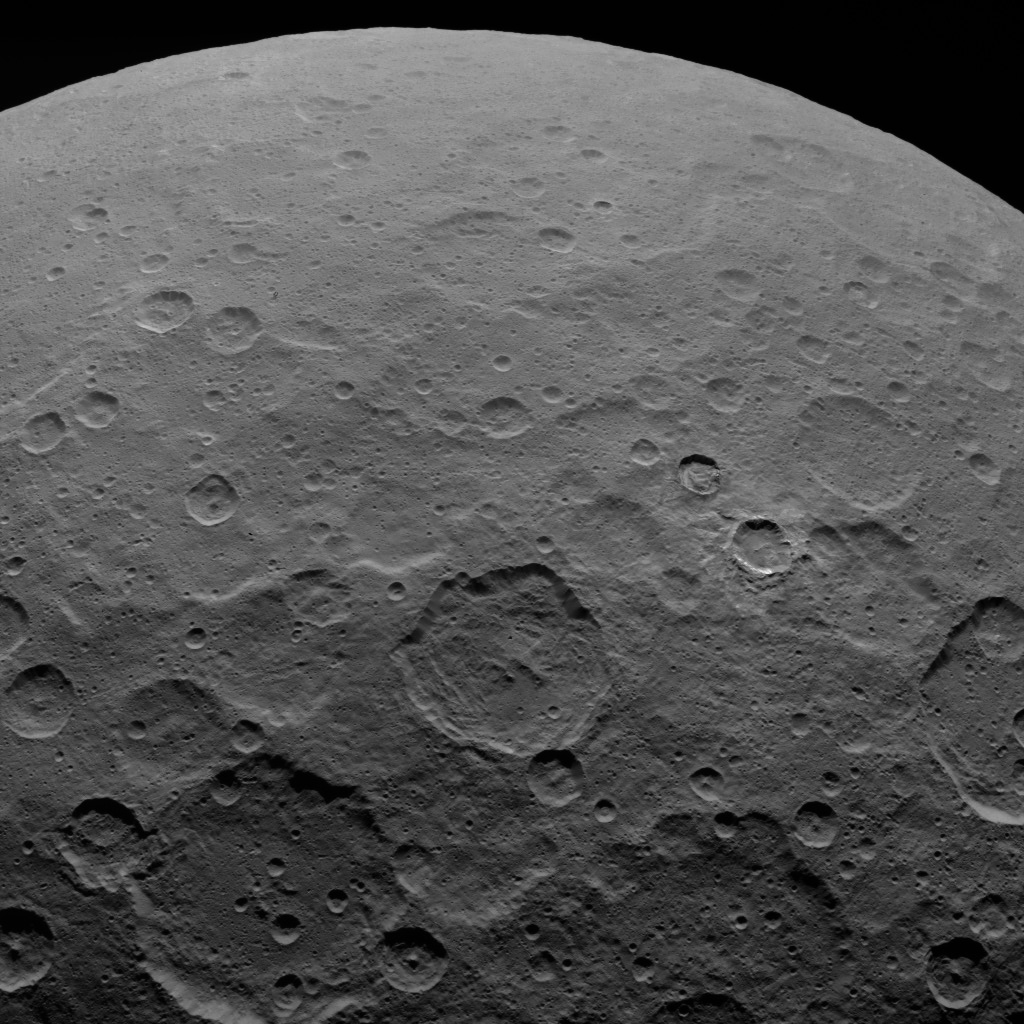

Dawn Survey Orbit Image 12

This image, taken by NASA’s Dawn spacecraft, shows dwarf planet Ceres from an altitude of 2,700 miles (4,400 kilometers). The image, with a resolution of 1,400 feet (410 meters) per pixel, was taken on June 7, 2015.

Dawn’s mission is managed by JPL for NASA’s Science Mission Directorate in Washington. Dawn is a project of the directorate’s Discovery Program, managed by NASA’s Marshall Space Flight Center in Huntsville, Alabama. UCLA is responsible for overall Dawn mission science. Orbital ATK, Inc., in Dulles, Virginia, designed and built the spacecraft. The German Aerospace Center, the Max Planck Institute for Solar System Research, the Italian Space Agency and the Italian National Astrophysical Institute are international partners on the mission team.

Credit: NASA/JPL-Caltech/UCLA/MPS/DLR/IDA